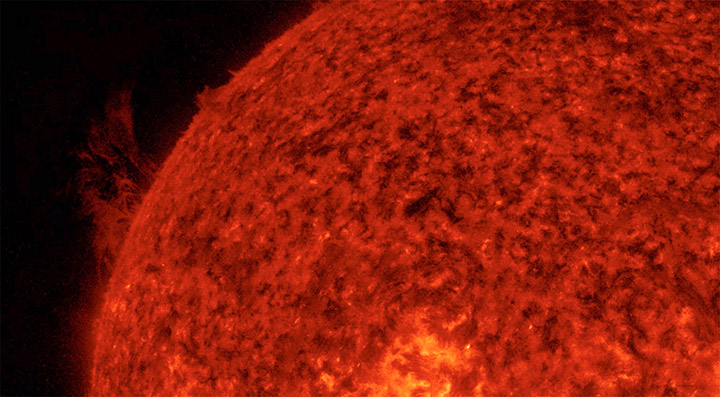

Playing Along the Edge

Strands and arches of plasma streamed above the edge of the Sun for over a day, pulled by powerful magnetic forces (Aug. 11-12, 2016). The tug and pull of material heated to about 60,000 degrees C. was viewed in extreme ultraviolet light. This kind of dynamic flow of materials is rather common, though this grouping was larger than most.

Movies
PIA17913_PlayingAlong_Edge_big.mp4
PIA17913_PlayingAlong_Edge_sm.mp4

SDO is managed by NASA’s Goddard Space Flight Center, Greenbelt, Maryland, for NASA’s Science Mission Directorate, Washington. Its Atmosphere Imaging Assembly was built by the Lockheed Martin Solar Astrophysics Laboratory (LMSAL), Palo Alto, California.

Credit: NASA/GSFC/Solar Dynamics Observatory